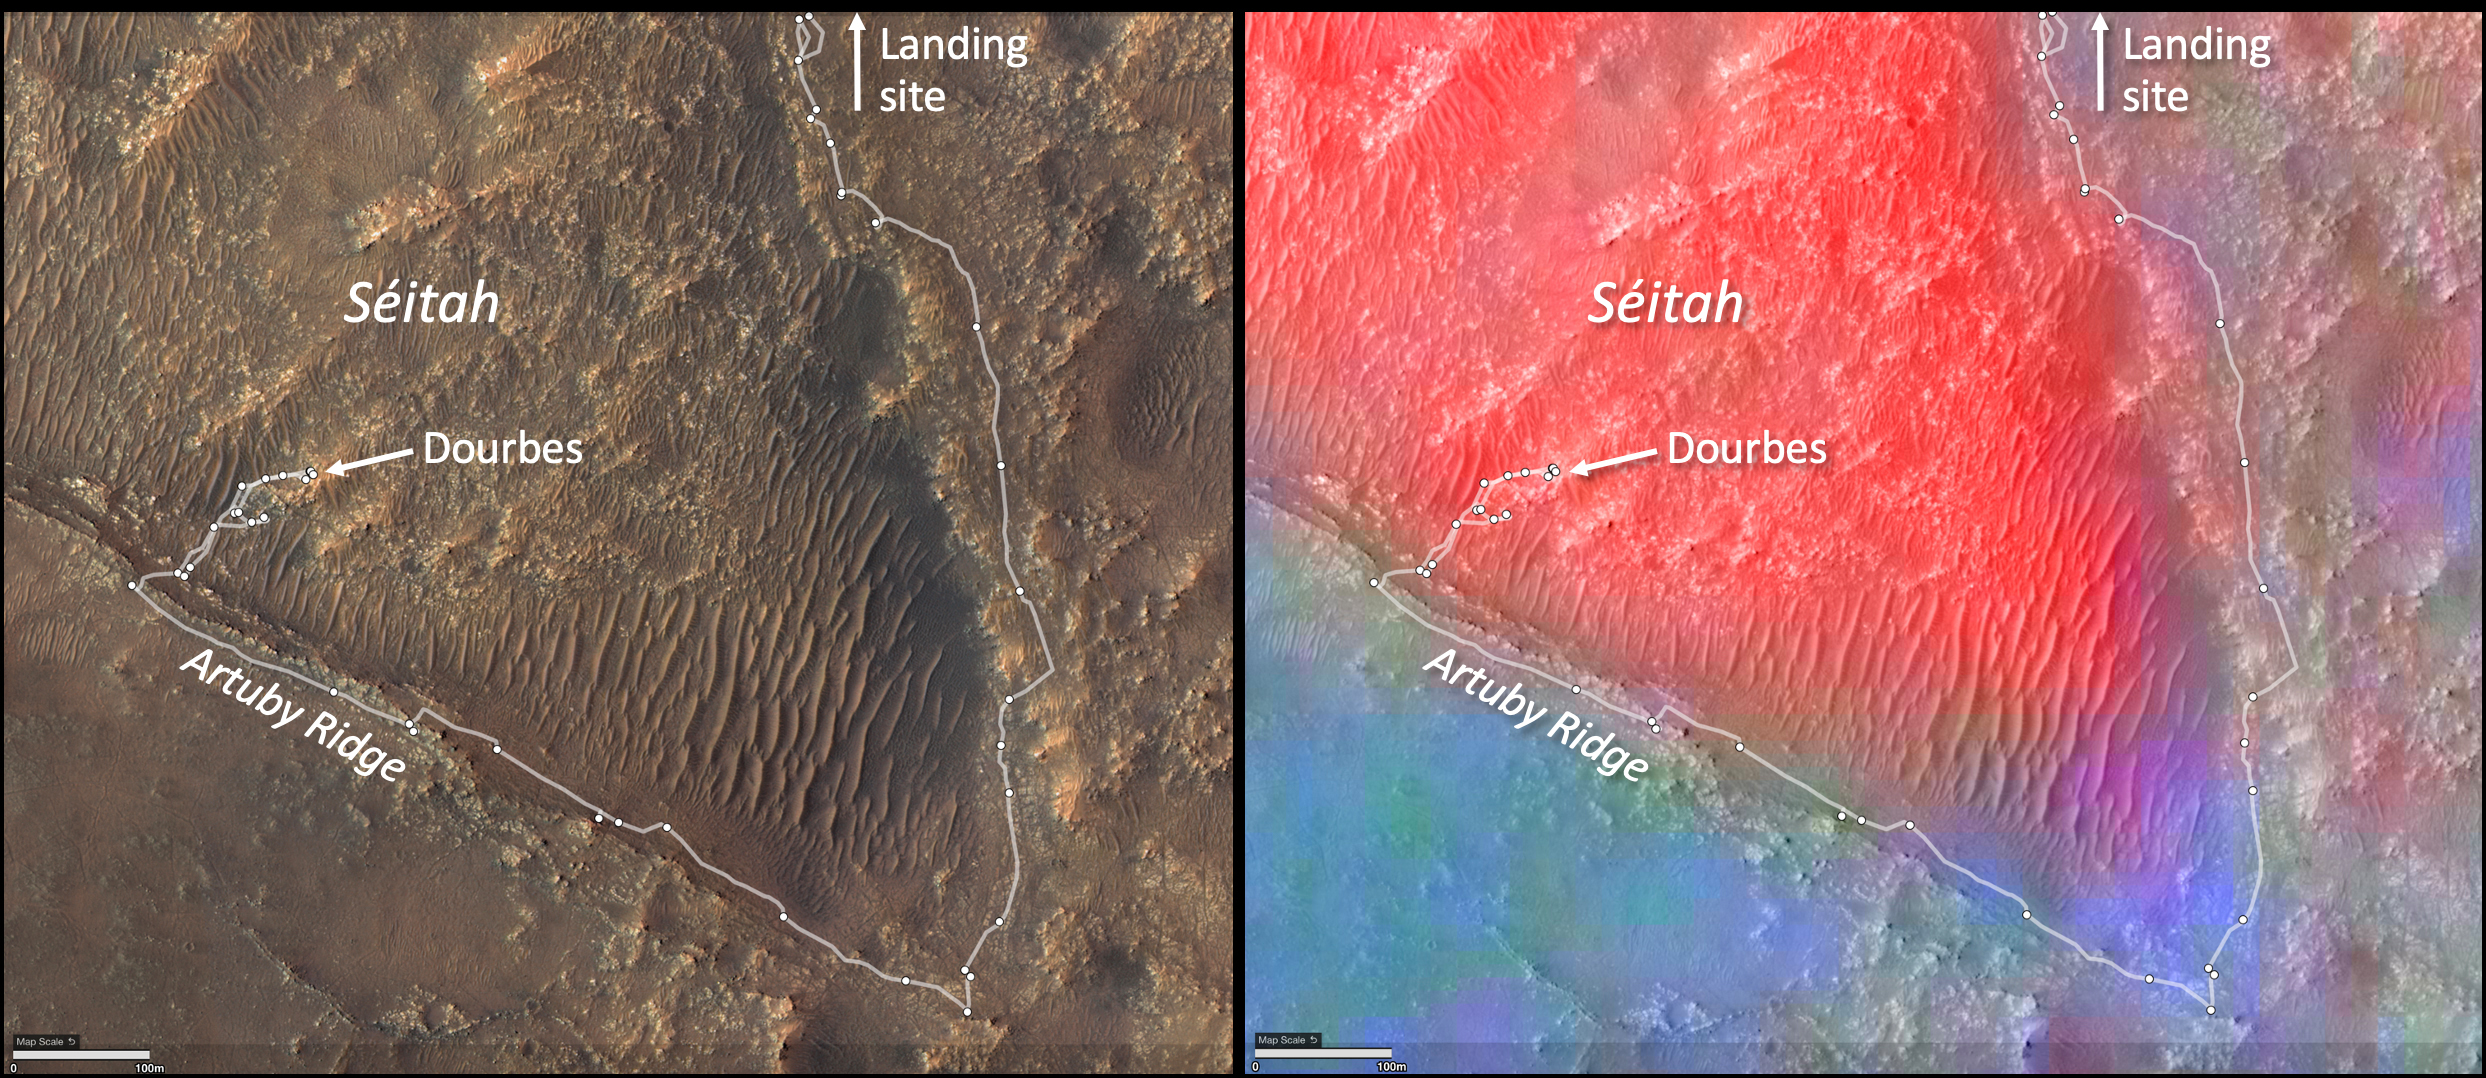

Diversity of Séítah Minerals

These annotated images show two views of the “Séítah” geologic unit of Mars’ Jezero Crater. The map on the left shows terrain features of the crater with annotations depicting the rover’s route during its first science campaign. “Artuby” is a ridgeline running along a portion of the southern boundary of Séítah. “Dourbes” is the name of an abrading target on a rock in South Séítah.

The multi-hued map on the right shows the diversity of igneous (solidified from lava or magma) minerals in the same region. Olivine is shown in red. Calcium-poor pyroxene in green. Calcium-rich pyroxene is in blue.

A key objective for Perseverance’s mission on Mars is astrobiology, including the search for signs of ancient microbial life. The rover will characterize the planet’s geology and past climate, pave the way for human exploration of the Red Planet, and be the first mission to collect and cache Martian rock and regolith (broken rock and dust).

Subsequent NASA missions, in cooperation with ESA (European Space Agency), would send spacecraft to Mars to collect these sealed samples from the surface and return them to Earth for in-depth analysis.

The Mars 2020 Perseverance mission is part of NASA’s Moon to Mars exploration approach, which includes Artemis missions to the Moon that will help prepare for human exploration of the Red Planet.

JPL, which is managed for NASA by Caltech in Pasadena, California, built and manages operations of the Perseverance rover.

Credit: NASA/JPL-Caltech/CRISM/CTX/HRSC/MSSS/USGS